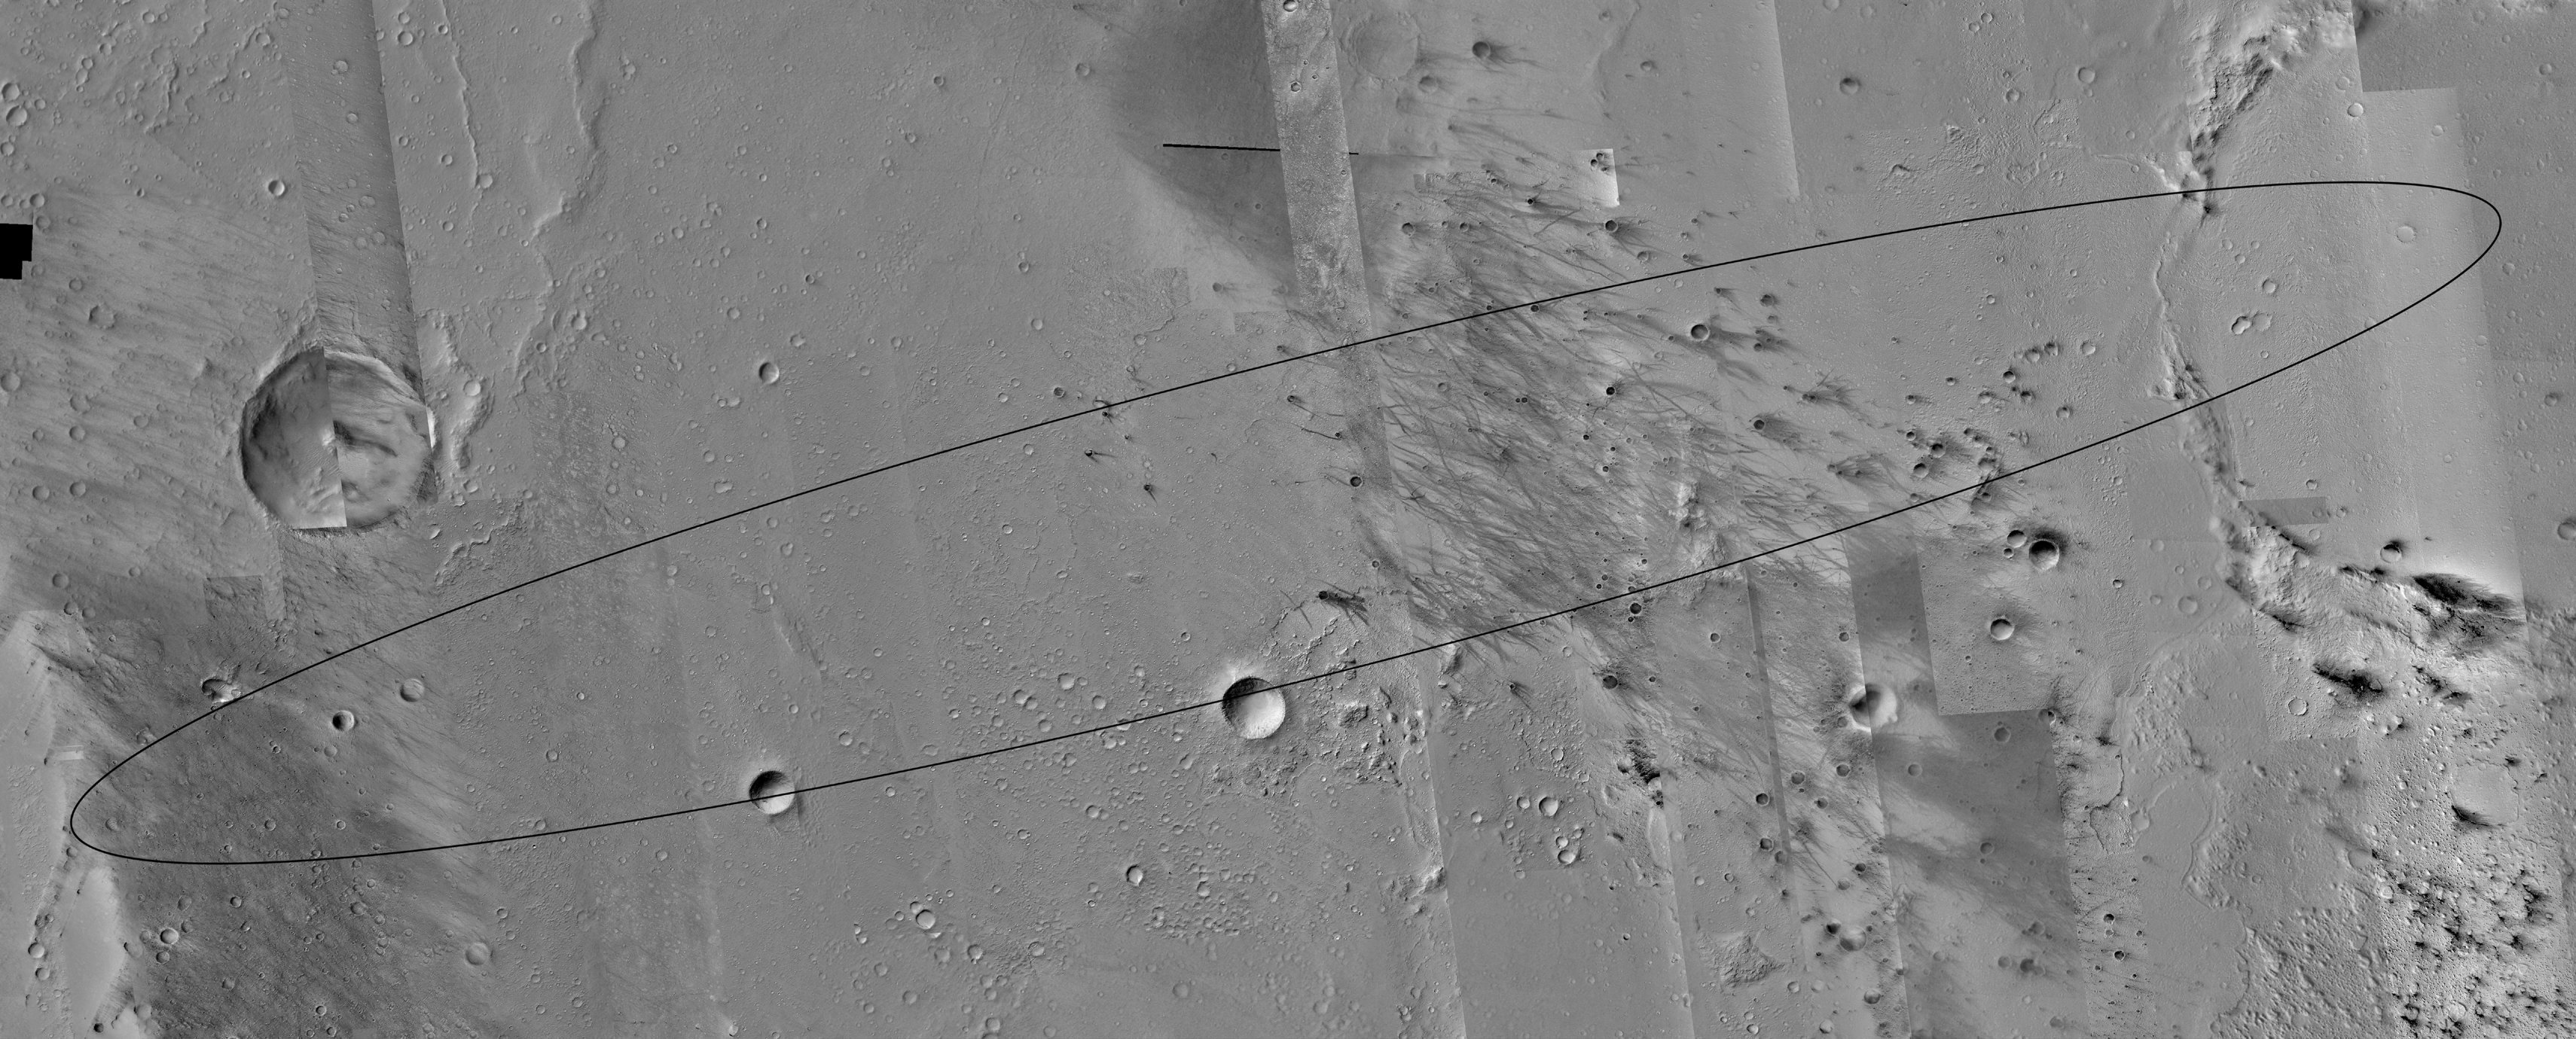

Mars Exploration Rover (MER-A) Spirit Landing Site

3 January 2004
Excitement builds as the first Mars Exploration Rover (MER-A), Spirit, prepares to land on Mars just after 8:35 p.m. Pacific Standard Time today, 3 January 2004 (04:35, 4 January 2004 UTC). Today’s Mars Global Surveyor (MGS) Mars Orbiter Camera (MOC) picture is a mosaic of MOC images of the Spirit landing site. The rover is expected to land somewhere within the approximately 83 km (~52 mi) long by ~10 km (~6 mi) wide ellipse on the floor of Gusev Crater. Clicking on the image above will show a map of the landing site at 25 meters (82 feet) per pixel. MOC has acquired 71 pictures of the landing site over a period spanning 3 Mars years (from July 1999 through December 2003), and more than 85 pictures were acquired within Gusev Crater specifically to support the Mars Exploration Rover landing site selection process. These pictures were acquired not only in different years, but in different seasons, so the illumination angle, overall brightness, and patterns of ephemeral, dark dust devil streaks and wind streaks are different from image to image within the mosaic. In areas where no MOC coverage exists, gaps were filled using images from the Mars Odyssey Thermal Emission Imaging System (THEMIS) visible imager, a lower-resolution camera built by Malin Space Science Systems and operated by Arizona State University. The Gusev Crater landing ellipse is centered near 14.8°S, 184.8°W. Sunlight illuminates each image in the mosaic from the left (in some cases, upper left, in others, lower left).

Spirit will land at about 2 p.m. local time on Mars. At the same time, Mars Global Surveyor will pass over the site and listen for a transmission of Spirit’s entry, descent, and landing data. These data will be relayed back to Earth by the MOC. For more information about the Mars Exploration Rovers, visit NASA/JPL’s Mars Exploration Program Web site. For more information about the work that Malin Space Science Systems and MGS MOC are doing in support of the rover missions, see: http://www.msss.com/mer_mission/. For information about how MSSS will use this mosaic of the landing site to help find Spirit after it touches down, see Finding MERs.

Credit: NASA/JPL/Malin Space Science Systems